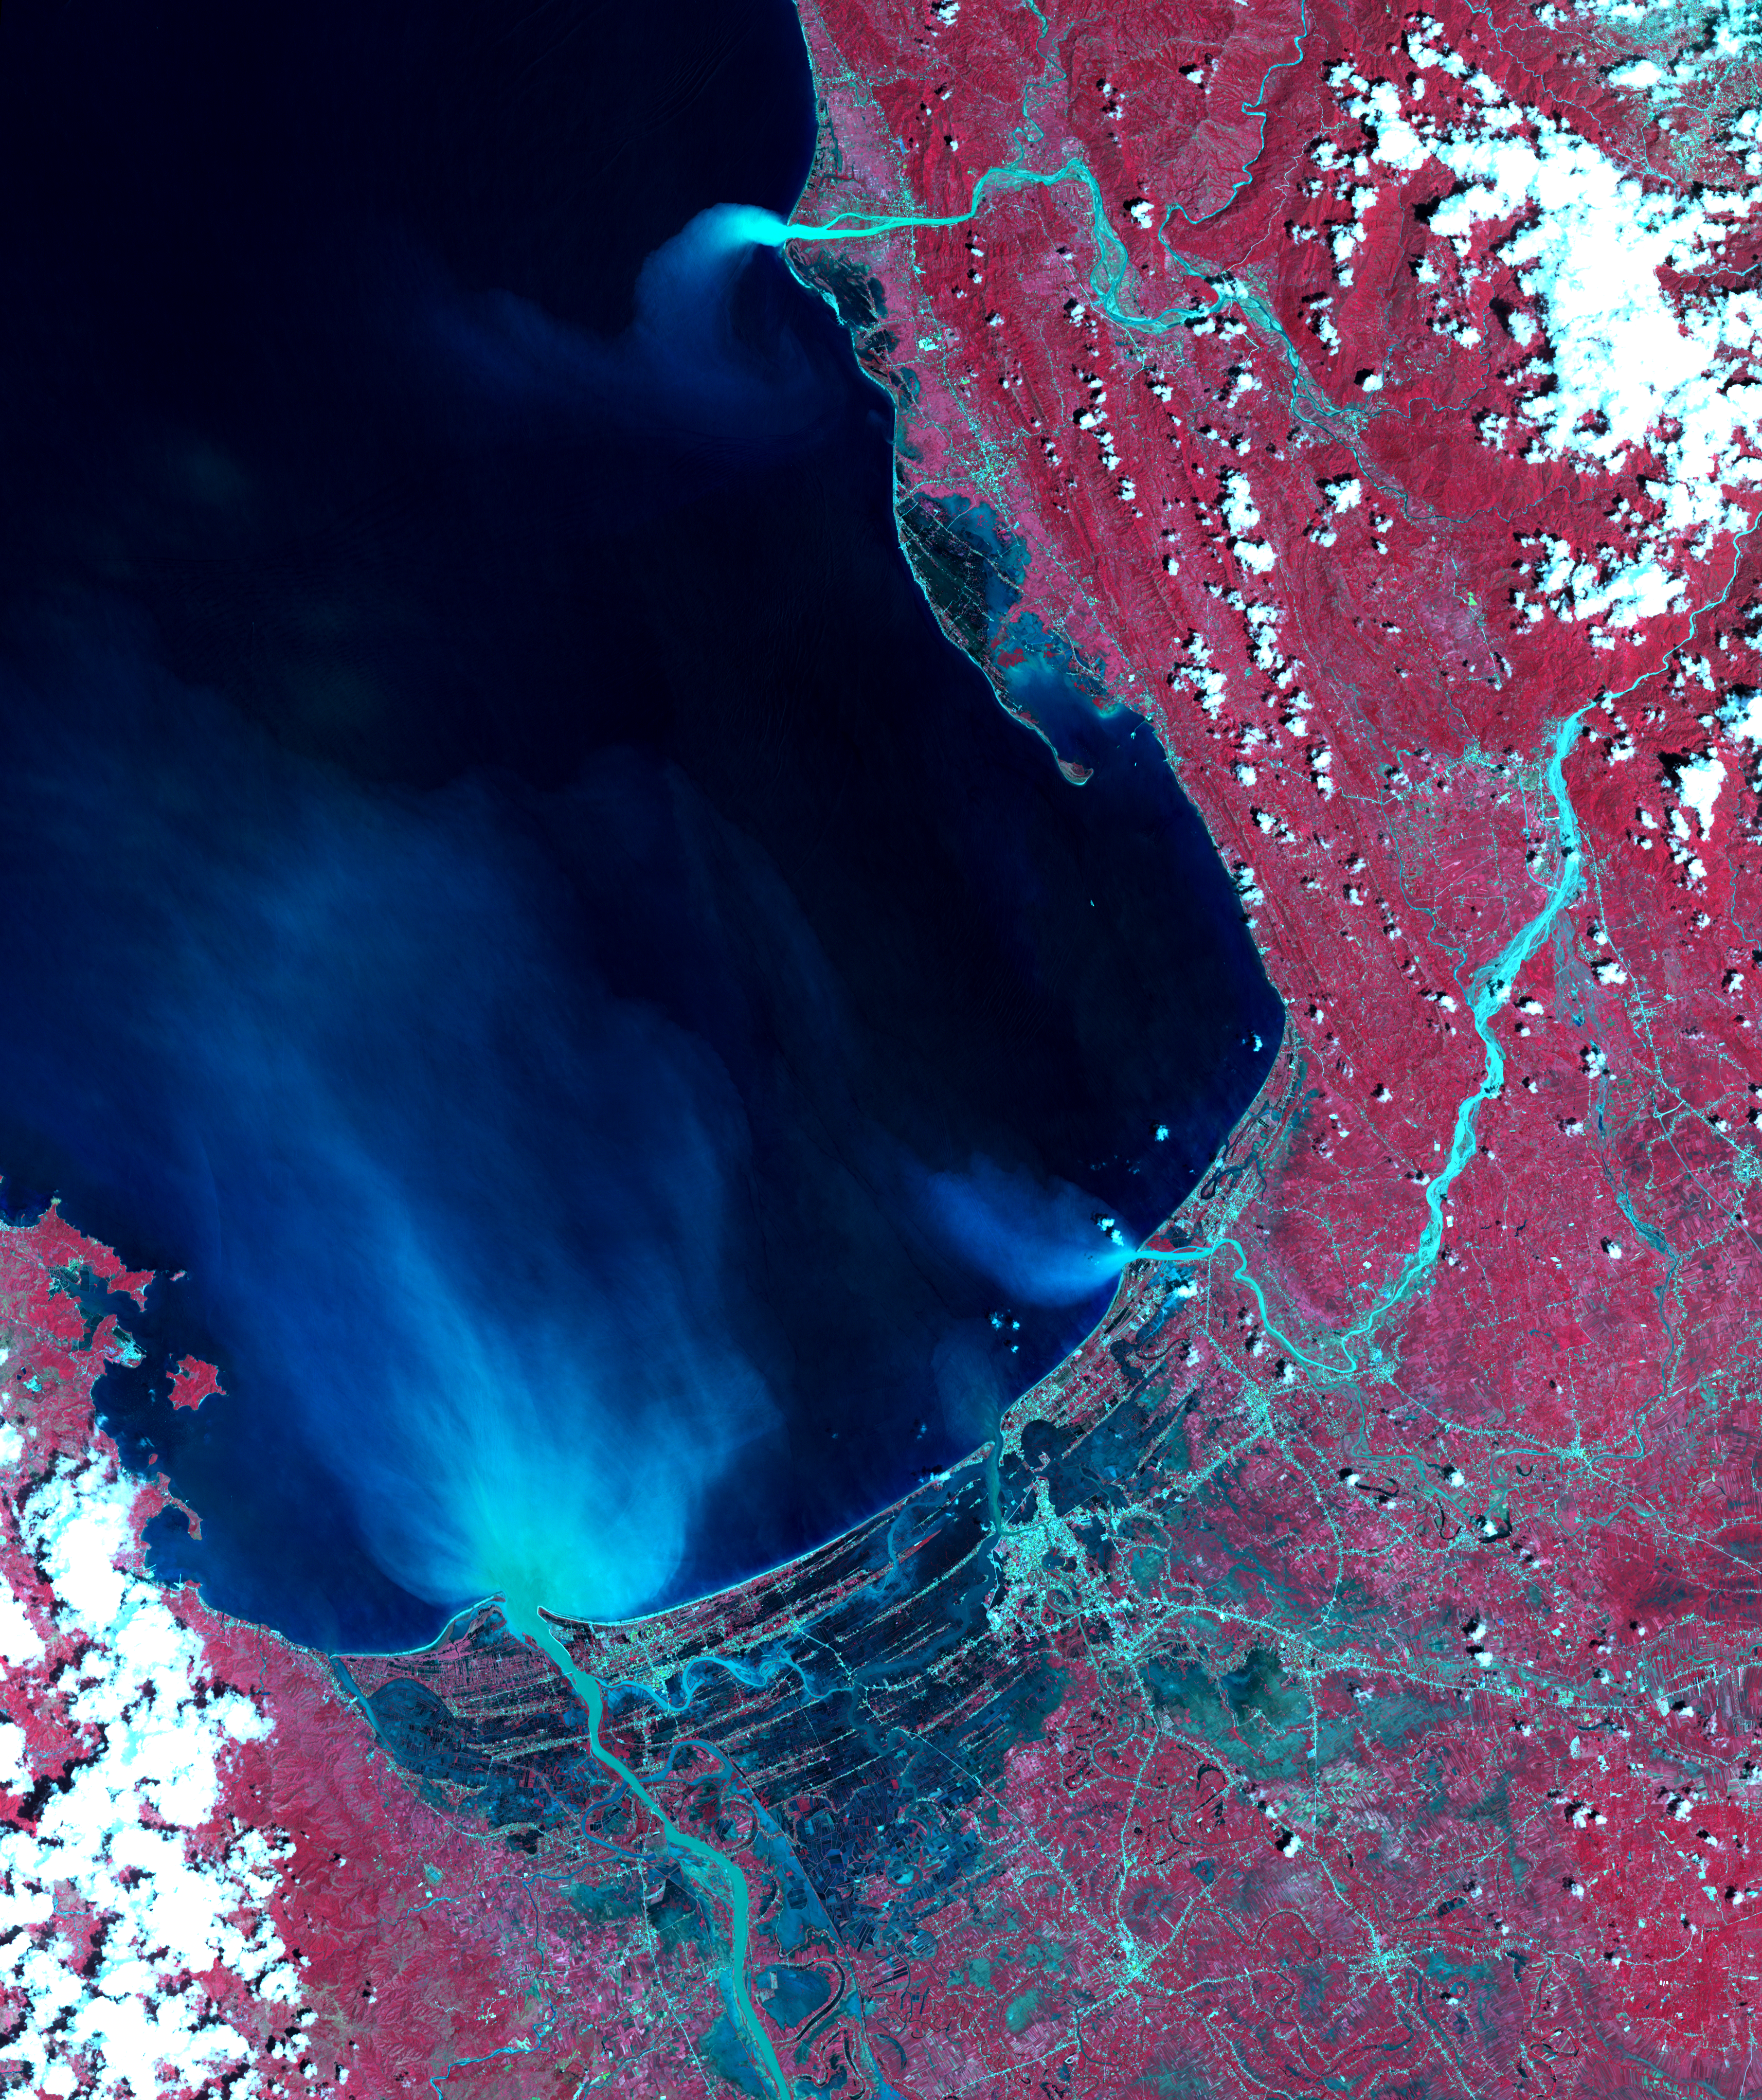

NASA’s ASTER Instrument Sees Aftermath of Typhoon Mangkhut

Super typhoon Mangkhut slammed into the northern Philippines on September 15 with wind speeds equivalent to a category 5 hurricane. South of where the eye made landfall, the storm’s effects could be seen clearly five days later. The ASTER image of Dagupan and the Lingayen Gulf shows flooded and water-saturated areas in dark blue. Sediment-laden waters from swollen rivers enter the ocean and appear as blue-green plumes. The image was acquired September 22, 2018, covers an area of 51.4 by 61.2 kilometers, and is located at 16.2 degrees north, 120.3 degrees east.

With its 14 spectral bands from the visible to the thermal infrared wavelength region and its high spatial resolution of about 50 to 300 feet (15 to 90 meters), ASTER images Earth to map and monitor the changing surface of our planet. ASTER is one of five Earth-observing instruments launched Dec. 18, 1999, on Terra. The instrument was built by Japan’s Ministry of Economy, Trade and Industry. A joint U.S./Japan science team is responsible for validation and calibration of the instrument and data products.

The broad spectral coverage and high spectral resolution of ASTER provides scientists in numerous disciplines with critical information for surface mapping and monitoring of dynamic conditions and temporal change. Example applications are monitoring glacial advances and retreats; monitoring potentially active volcanoes; identifying crop stress; determining cloud morphology and physical properties; wetlands evaluation; thermal pollution monitoring; coral reef degradation; surface temperature mapping of soils and geology; and measuring surface heat balance.

The U.S. science team is located at NASA’s Jet Propulsion Laboratory in Pasadena, California. The Terra mission is part of NASA’s Science Mission Directorate, Washington.

Credit: NASA/METI/AIST/Japan Space Systems, and U.S./Japan ASTER Science Team